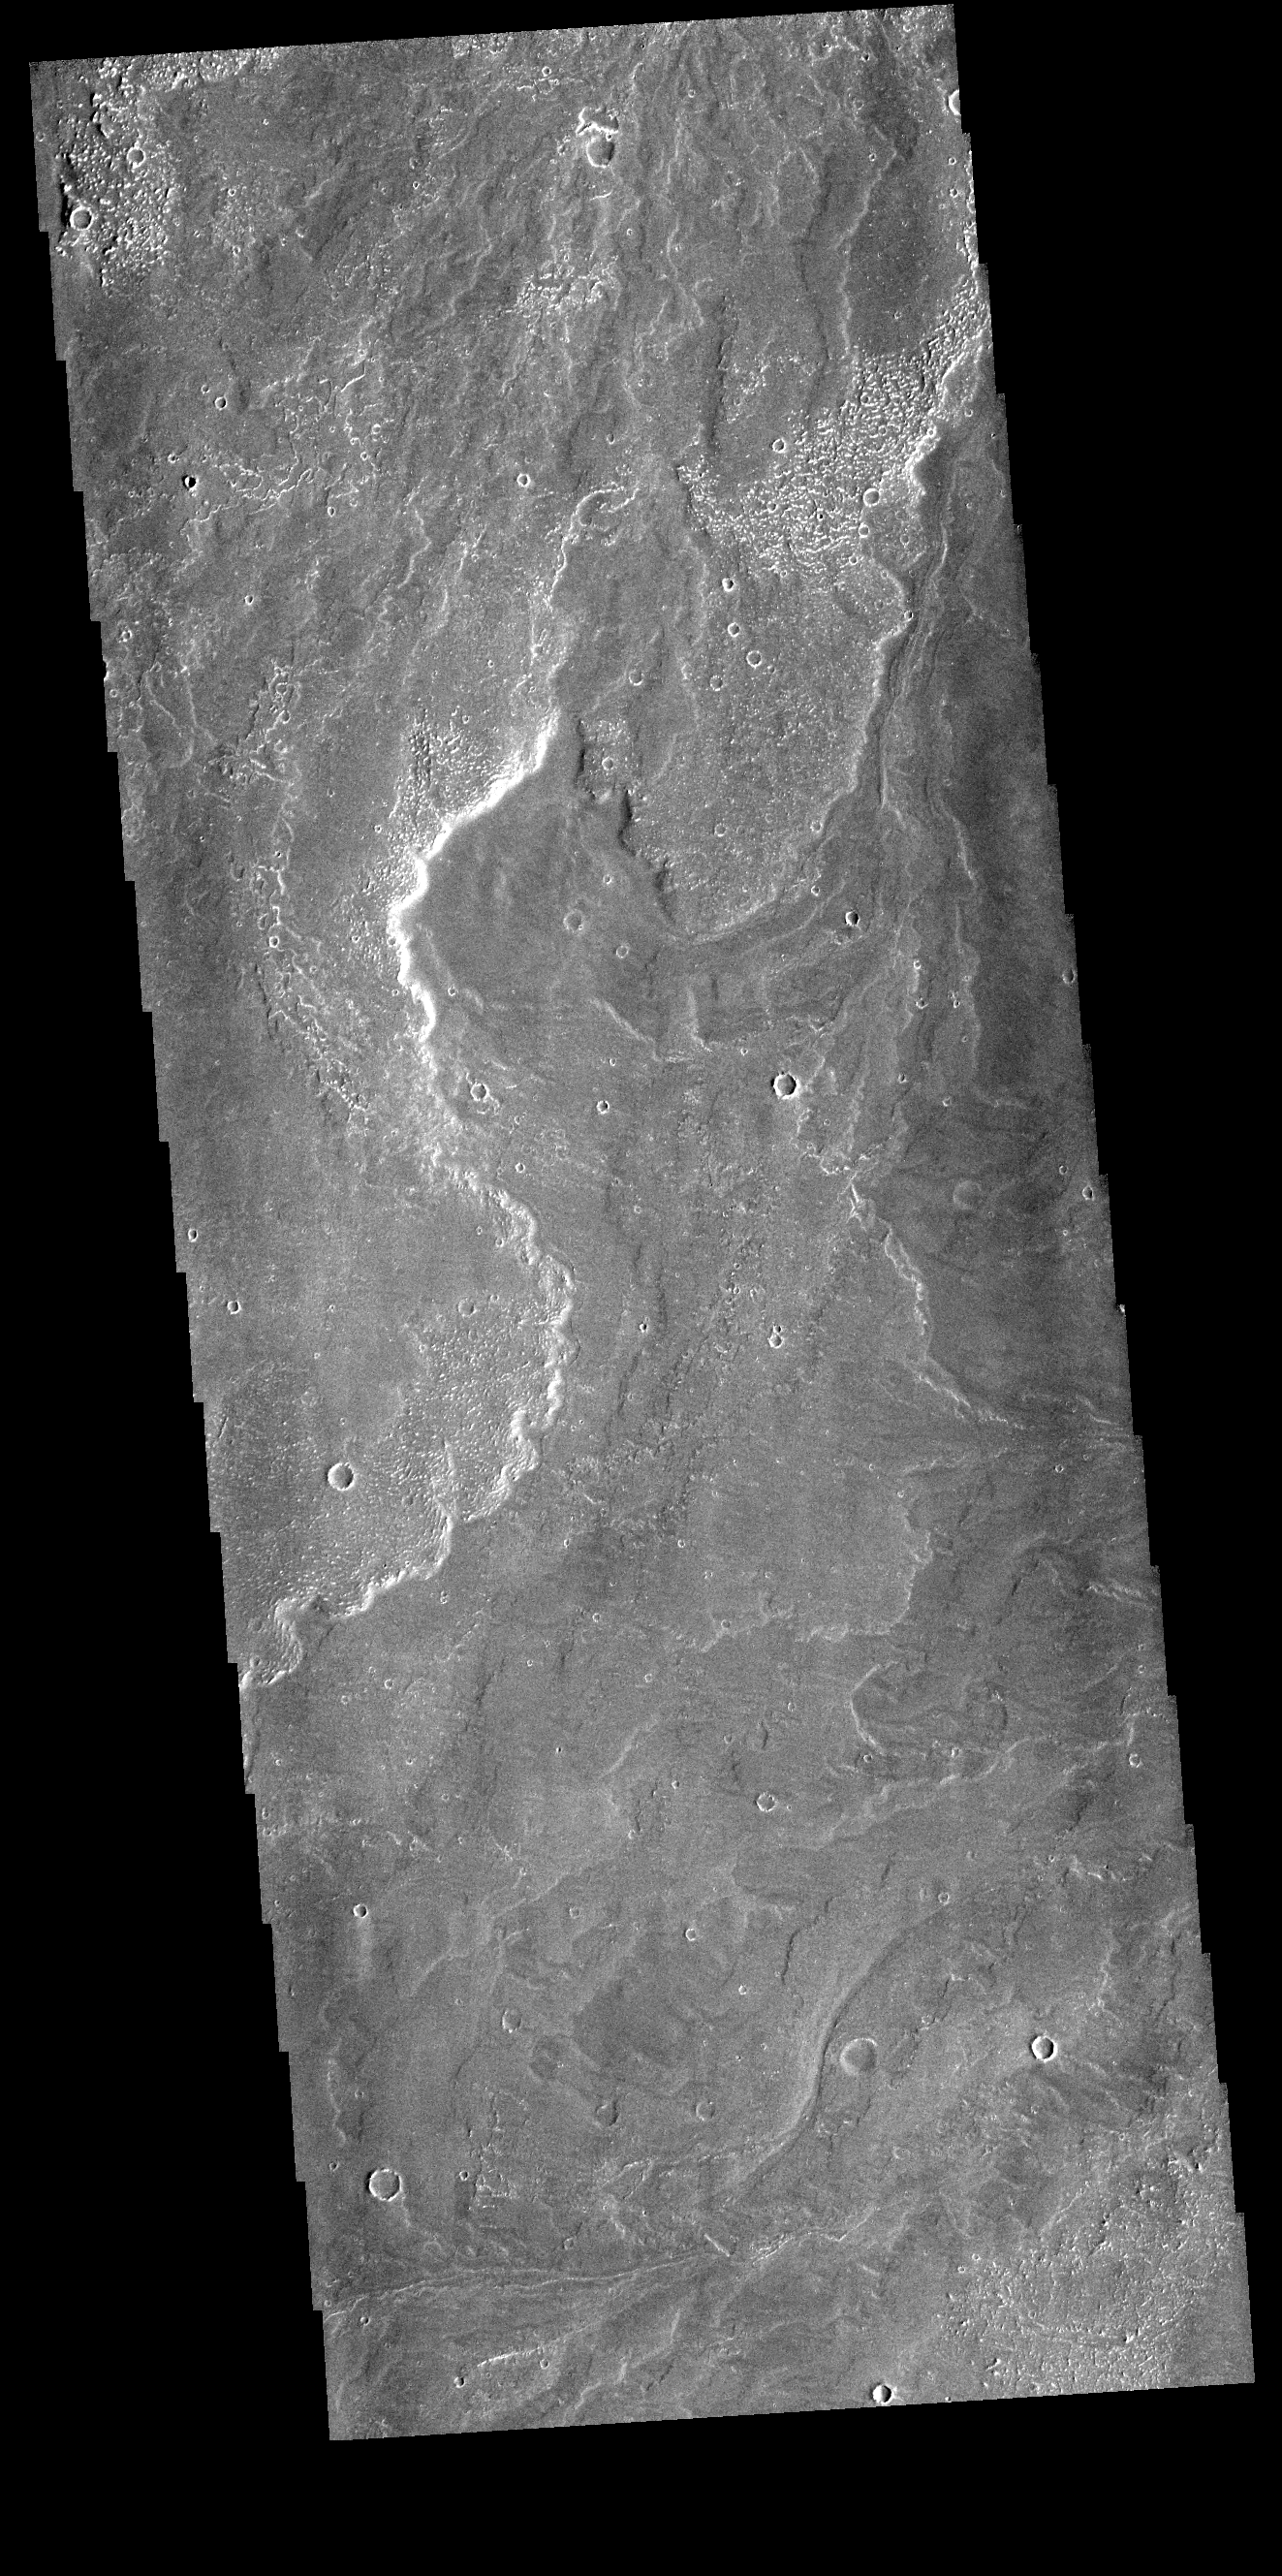

Daedalia Planum

Today’s VIS image shows a small part of Daedalia Planum. The lava flows originate from Arsia Mons, one of the large volcanoes in the Tharsis region. The different surface textures are created by differences in the lava viscosity and cooling rates. The lobate margins of each flow can be traced back to the start of each flow — or to the point where they are covered by younger flows. Flows in Daedalia Planum can be as long as 180 km.

Credit: NASA/JPL-Caltech/ASU